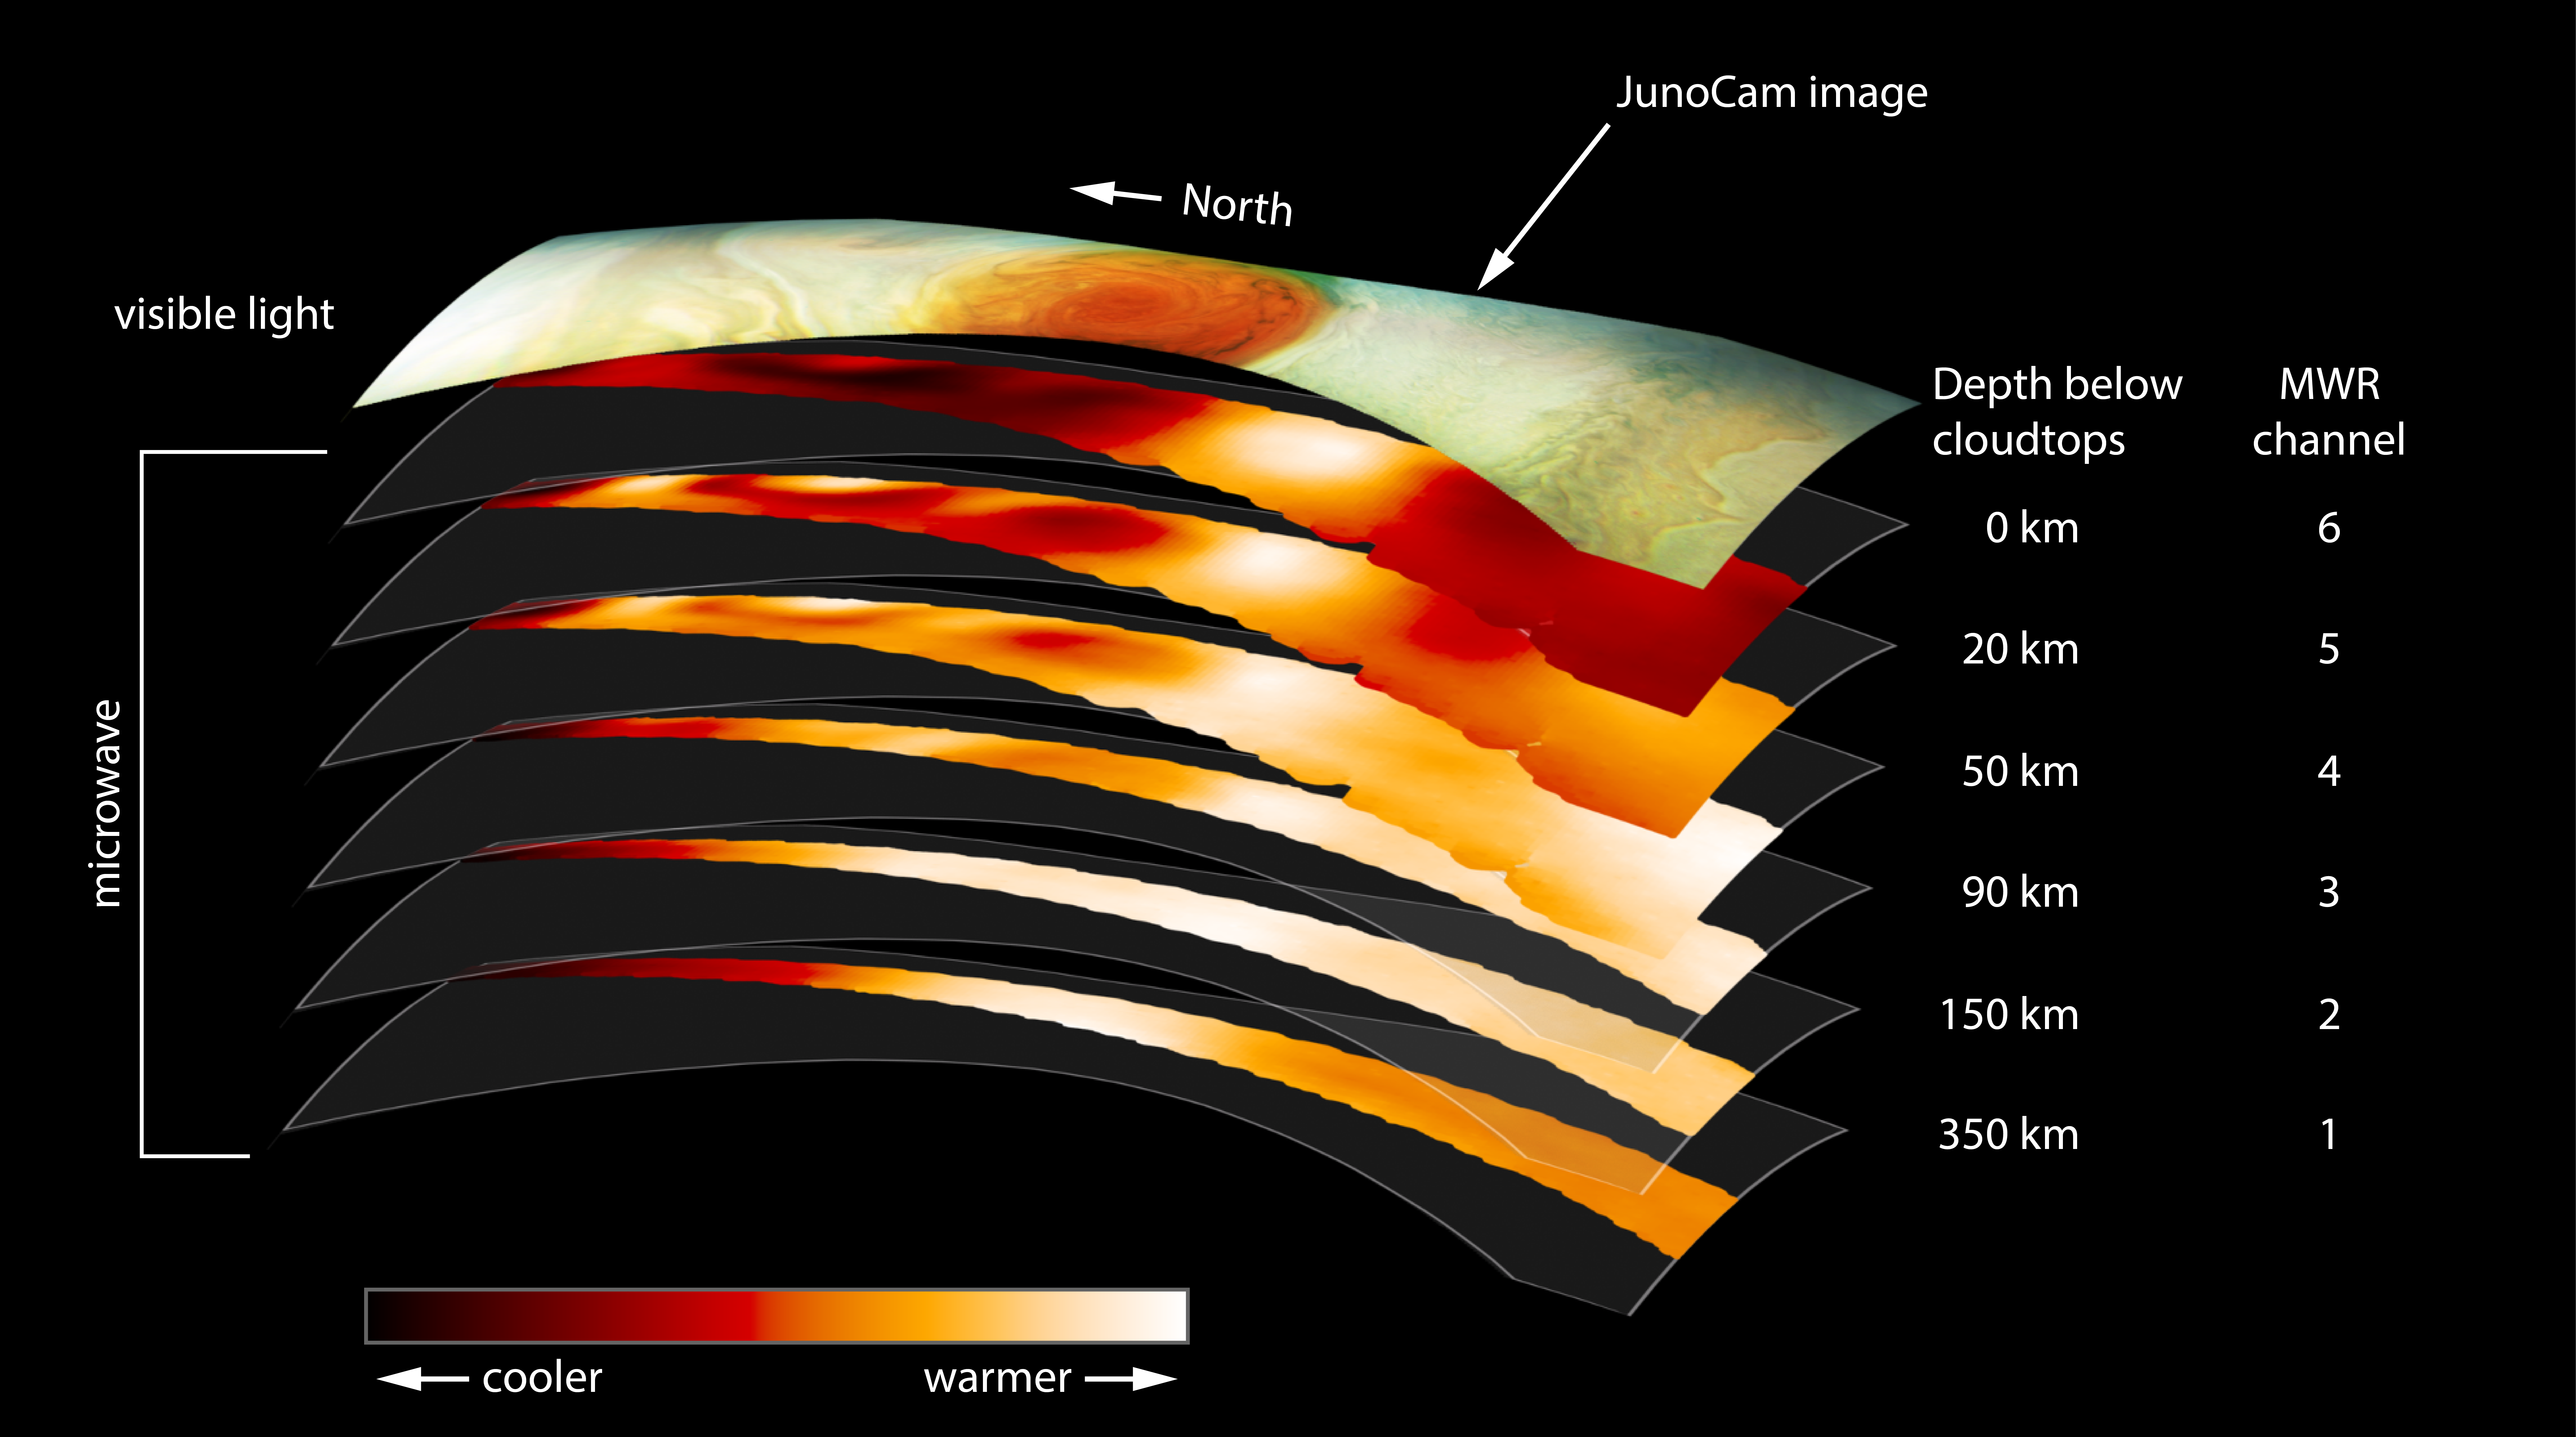

Slices of Jupiter’s Great Red Spot

This figure shows data from the six channels of the microwave radiometer (MWR) instrument onboard NASA’s Juno spacecraft. The data were collected in the mission’s sixth science orbit (referred to as “perijove 7”), during which the spacecraft passed over Jupiter’s Great Red Spot. The top layer in the figure is a visible light image from the mission’s JunoCam instrument, provided for context.

The MWR instrument enables Juno to see deeper into Jupiter than any previous spacecraft or Earth-based observations. Each MWR channel peers progressively deeper below the visible cloud tops. Channel 1 is sensitive to longer microwave wavelengths; each of the other channels is sensitive to progressively shorter wavelengths.

The large-scale structure of the Great Red Spot is visible in the data as deep into Jupiter as MWR can observe.

NASA’s Jet Propulsion Laboratory manages the Juno mission for the principal investigator, Scott Bolton, of Southwest Research Institute in San Antonio. Juno is part of NASA’s New Frontiers Program, which is managed at NASA’s Marshall Space Flight Center in Huntsville, Alabama, for NASA’s Science Mission Directorate. Lockheed Martin Space Systems, Denver, built the spacecraft. Caltech in Pasadena, California, manages JPL for NASA.

More information about Juno is online at http://www.nasa.gov/juno and http://missionjuno.swri.edu.

NASA’s Jet Propulsion Laboratory manages the Juno mission for the principal investigator, Scott Bolton, of Southwest Research Institute in San Antonio. Juno is part of NASA’s New Frontiers Program, which is managed at NASA’s Marshall Space Flight Center in Huntsville, Alabama, for NASA’s Science Mission Directorate. Lockheed Martin Space Systems, Denver, built the spacecraft. Caltech in Pasadena, California, manages JPL for NASA.

Credit: NASA/JPL-Caltech/SwRI